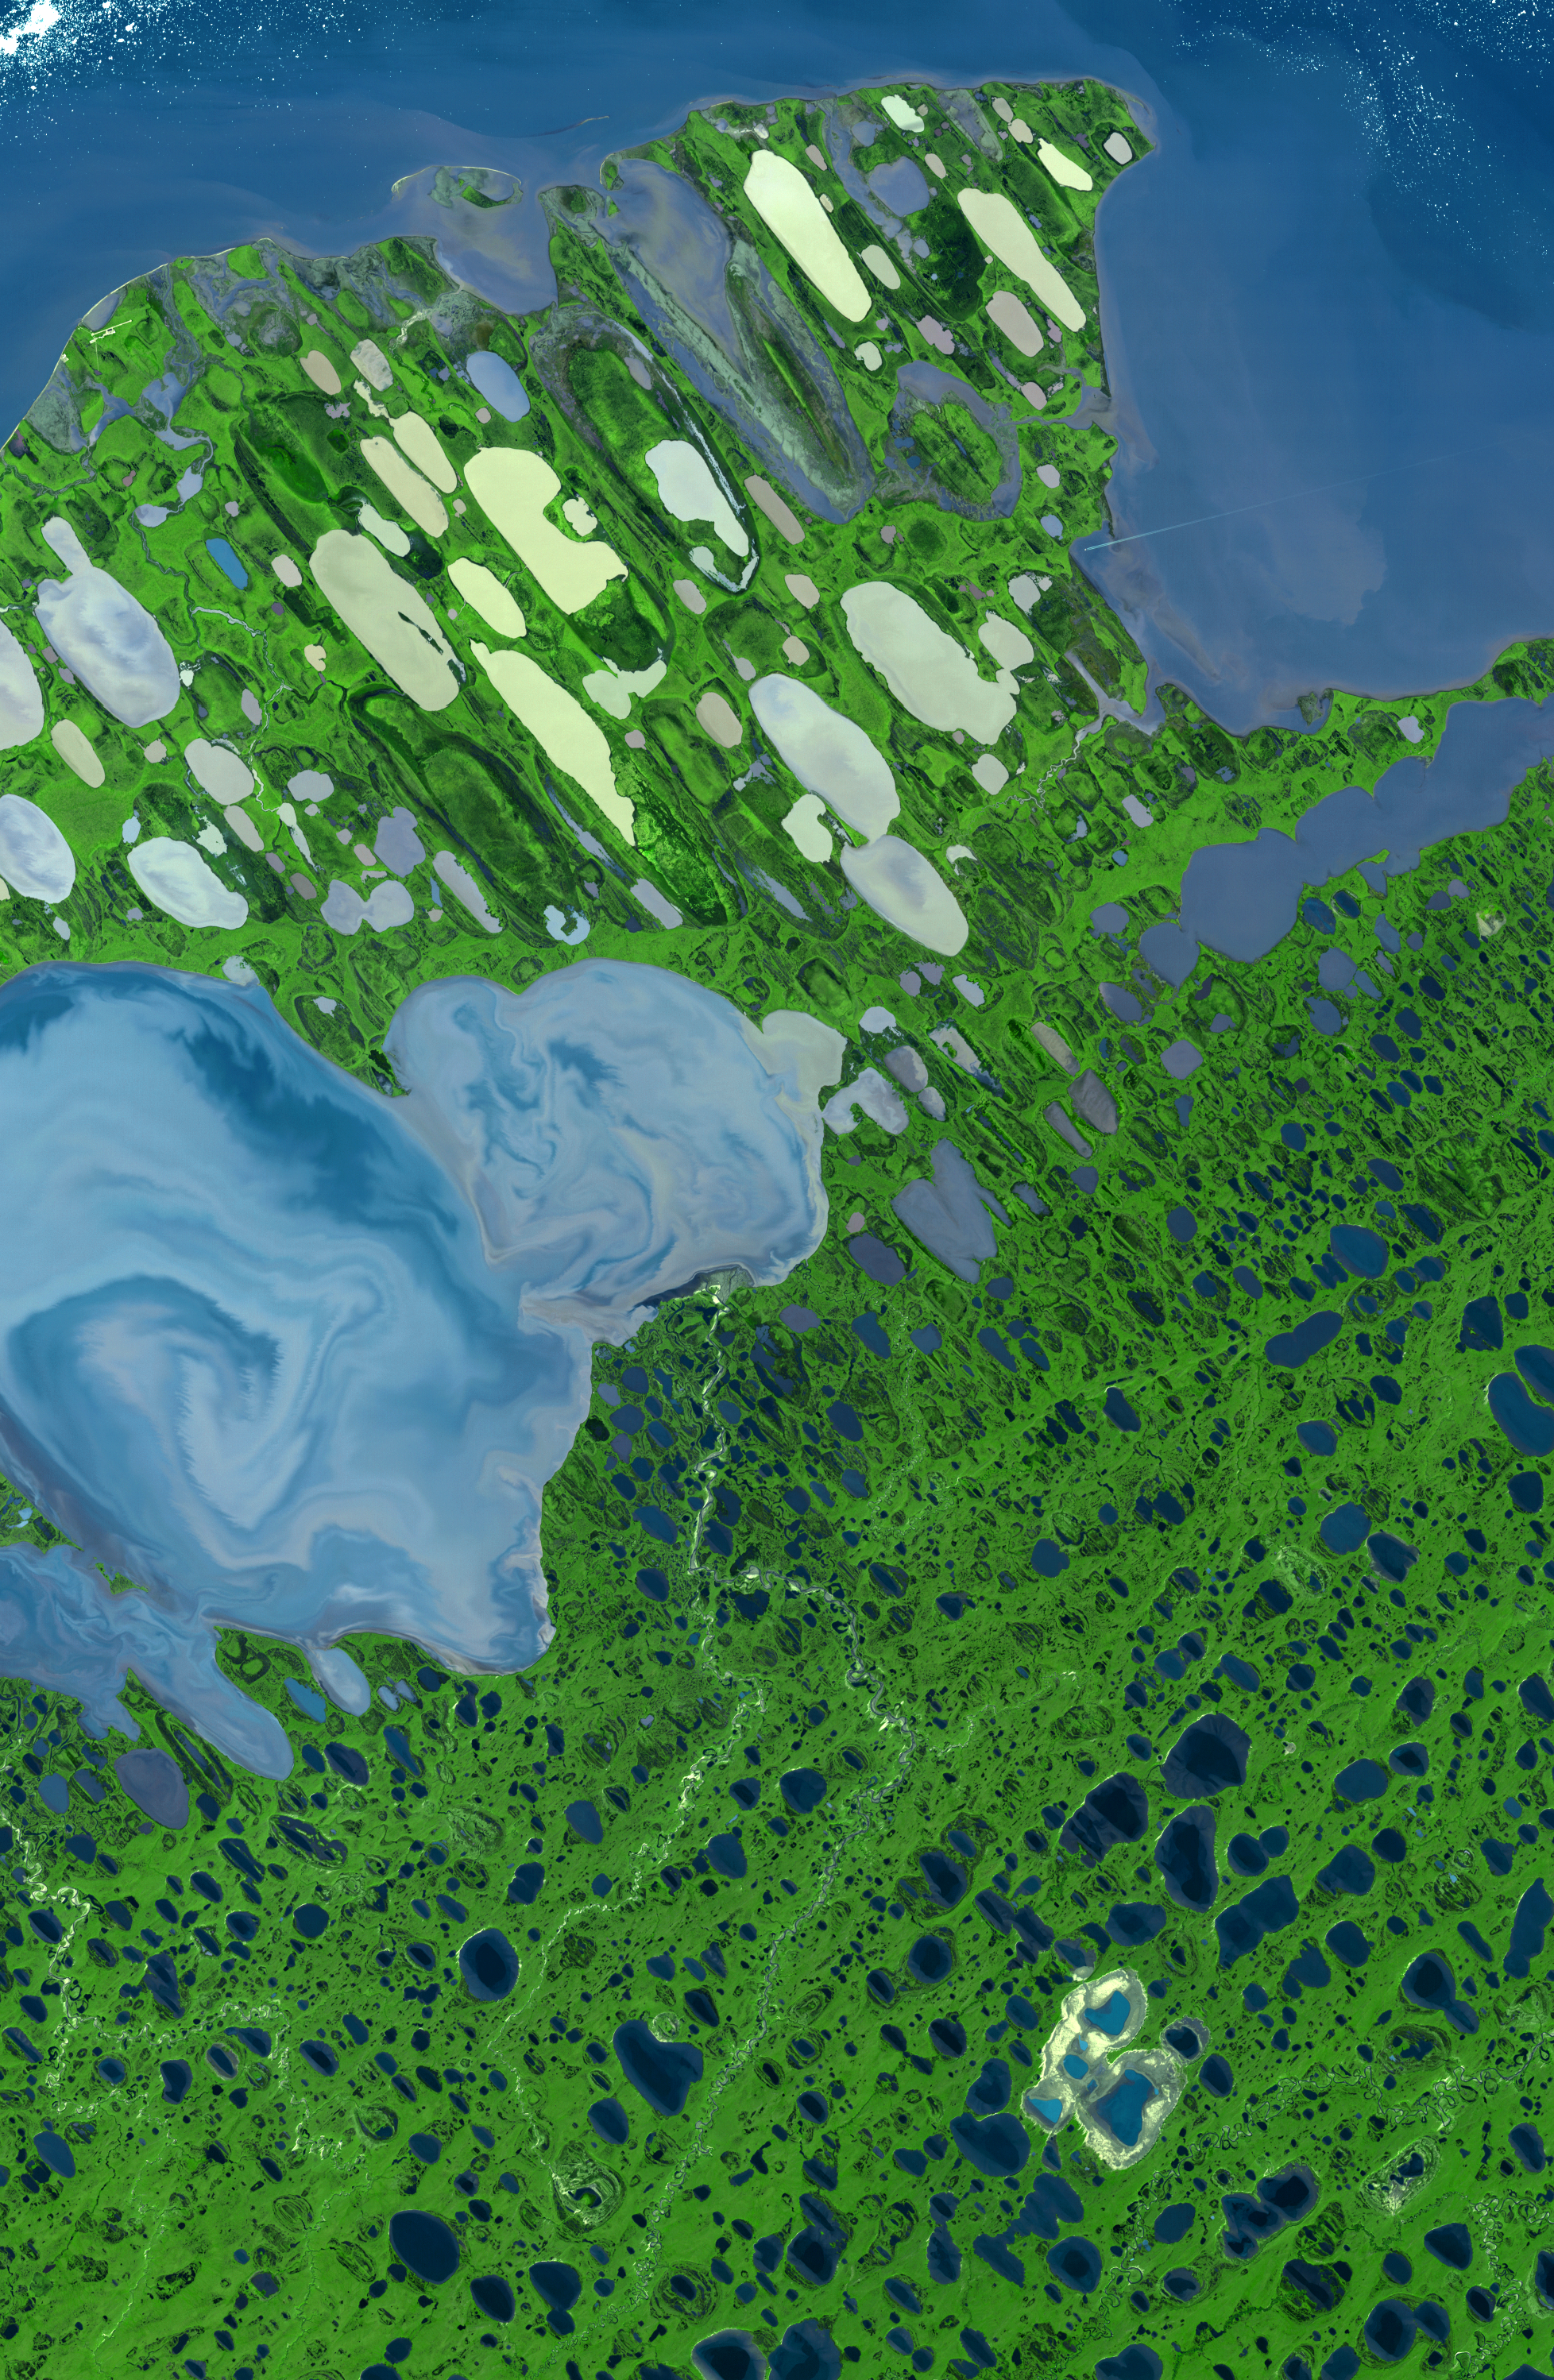

Teshekpuk Lake, Alaska

This ASTER image of Teshekpuk Lake on Alaska’s North Slope, within the National Petroleum Reserve, was acquired on August 15, 2000. It covers an area of 58.7 x 89.9 km, and is centered near 70.4 degrees north latitude, 153 degrees west longitude.

With its 14 spectral bands from the visible to the thermal infrared wavelength region, and its high spatial resolution of 15 to 90 meters (about 50 to 300 feet), ASTER images Earth to map and monitor the changing surface of our planet.

ASTER is one of five Earth-observing instruments launched December 18, 1999, on NASA’s Terra satellite. The instrument was built by Japan’s Ministry of Economy, Trade and Industry. A joint U.S./Japan science team is responsible for validation and calibration of the instrument and the data products.

The broad spectral coverage and high spectral resolution of ASTER provides scientists in numerous disciplines with critical information for surface mapping, and monitoring of dynamic conditions and temporal change. Example applications are: monitoring glacial advances and retreats; monitoring potentially active volcanoes; identifying crop stress; determining cloud morphology and physical properties; wetlands evaluation; thermal pollution monitoring; coral reef degradation; surface temperature mapping of soils and geology; and measuring surface heat balance.

The U.S. science team is located at NASA’s Jet Propulsion Laboratory, Pasadena, Calif. The Terra mission is part of NASA’s Science Mission Directorate.

Size: 58.7 by 89.9 kilometers (36.4 by 55.7 miles)
Location: 70.4 degrees North latitude, 153 degrees West longitude
Orientation: North at top
Image Data: ASTER Bands 3, 2, and 1
Original Data Resolution: ASTER 30 meters (98.4 feet)
Dates Acquired: August 15, 2000

Credit: NASA/GSFC/METI/ERSDAC/JAROS, and U.S./Japan ASTER Science Team